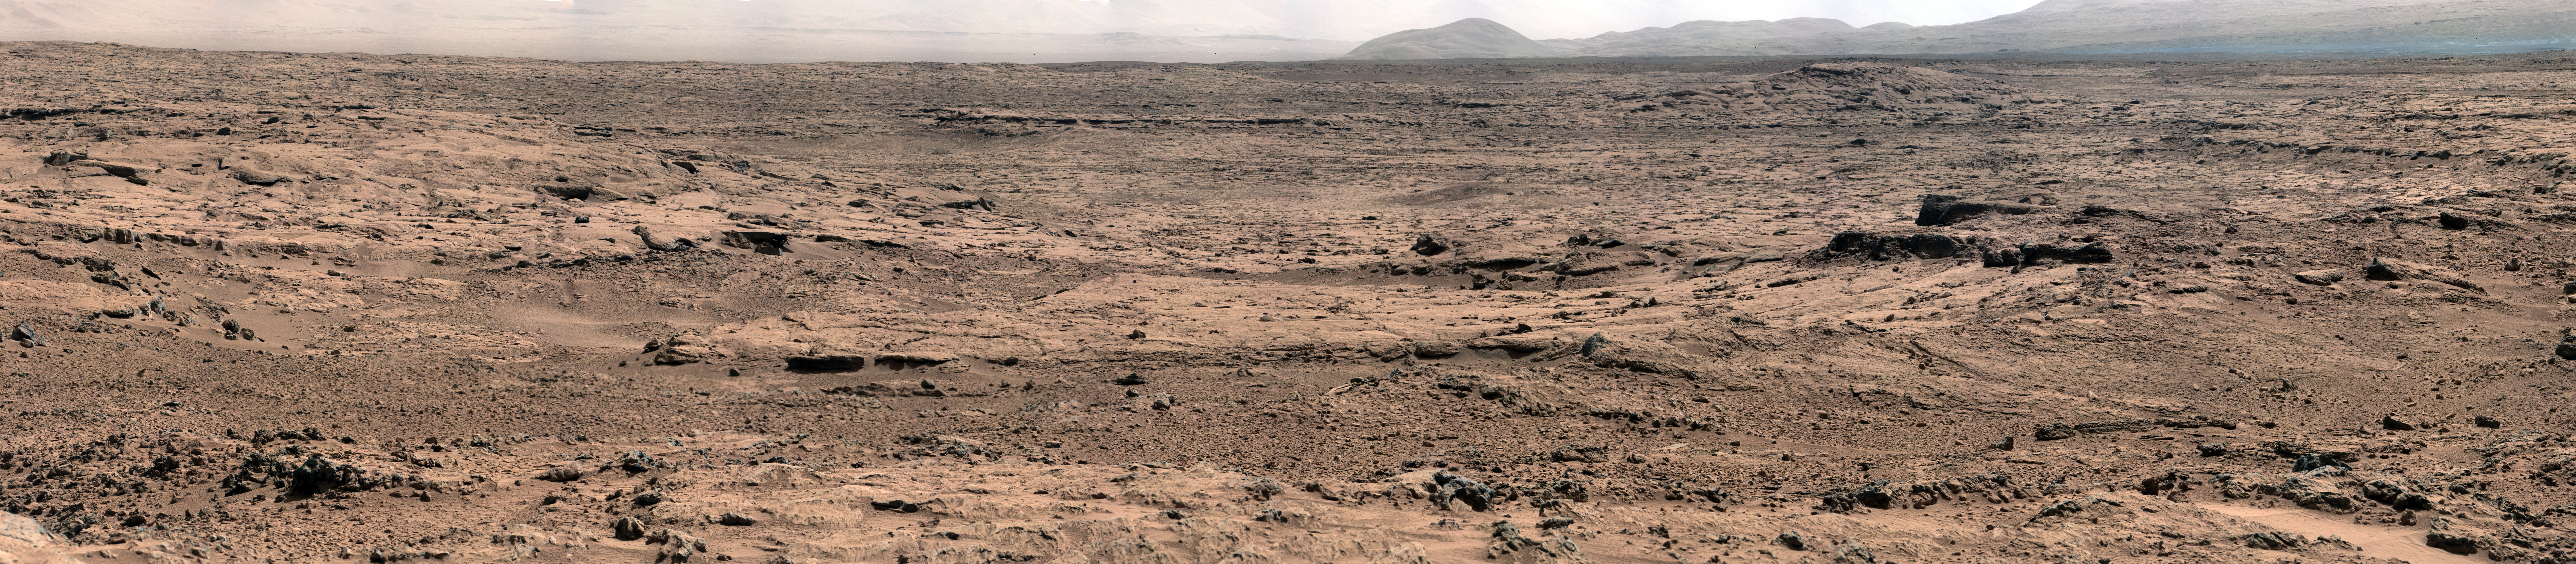

Panoramic View From ‘Rocknest’ Position of Curiosity Mars Rover

Figure 1

This panorama is a mosaic of images taken by the Mast Camera (Mastcam) on the NASA Mars rover Curiosity while the rover was working at a site called “Rocknest” in October and November 2012.

The center of the scene, looking eastward from Rocknest, includes the Point Lake area. After the component images for this scene were taken, Curiosity drove 83 feet (25.3 meters) on Nov. 18 from Rocknest to Point Lake. From Point Lake, the Mastcam is taking images for another detailed panoramic view of the area further east to help researchers identify candidate targets for the rover’s first drilling into a rock.

The image has been white-balanced to show what the rocks and soils in it would look like if they were on Earth. Figure 1 is a raw-color version, showing what the scene looks like on Mars to the camera.

JPL, a division of the California Institute of Technology, Pasadena, manages the Mars Science Laboratory Project for NASA’s Science Mission Directorate, Washington. JPL designed and built the rover.

Credit: NASA/JPL-Caltech/Malin Space Science Systems